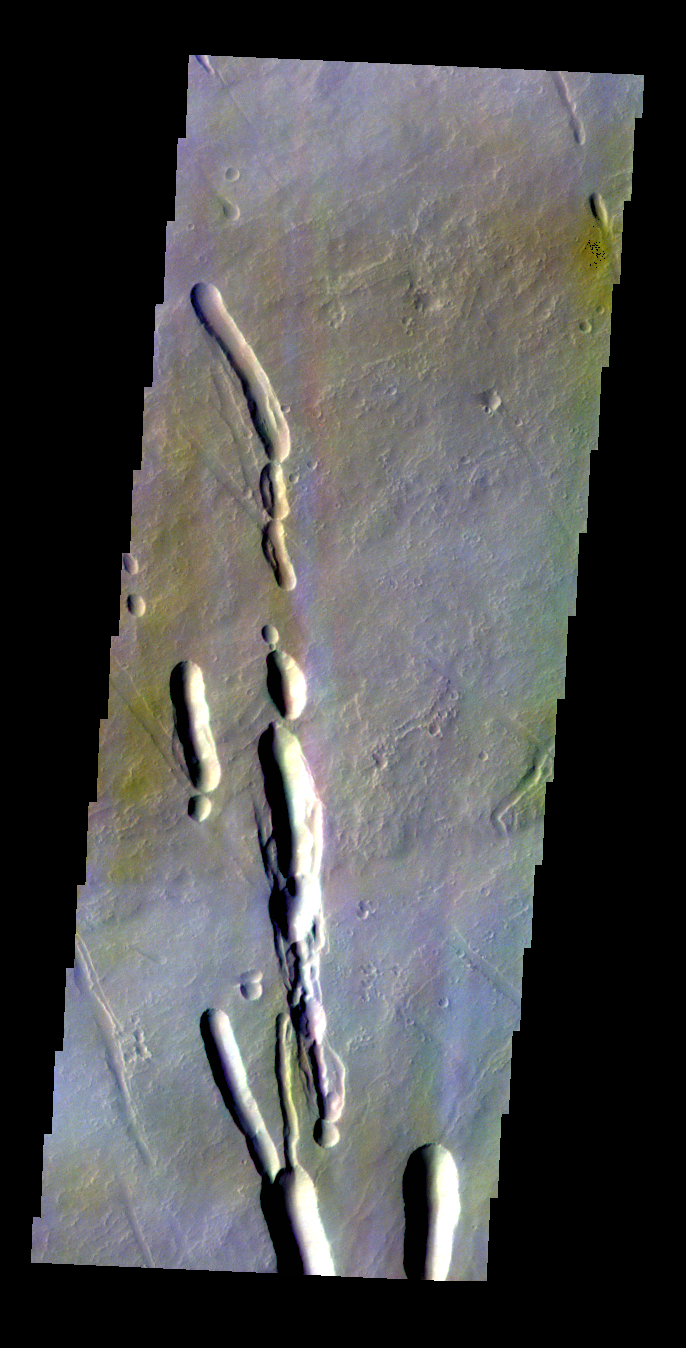

Ascraeus Mons – False Color

The THEMIS VIS camera contains 5 filters. The data from different filters can be combined in multiple ways to create a false color image. These false color images may reveal subtle variations of the surface not easily identified in a single band image. Today’s false color image shows the southern flank of Ascraeus Mons.

Credit: NASA/JPL-Caltech/ASU